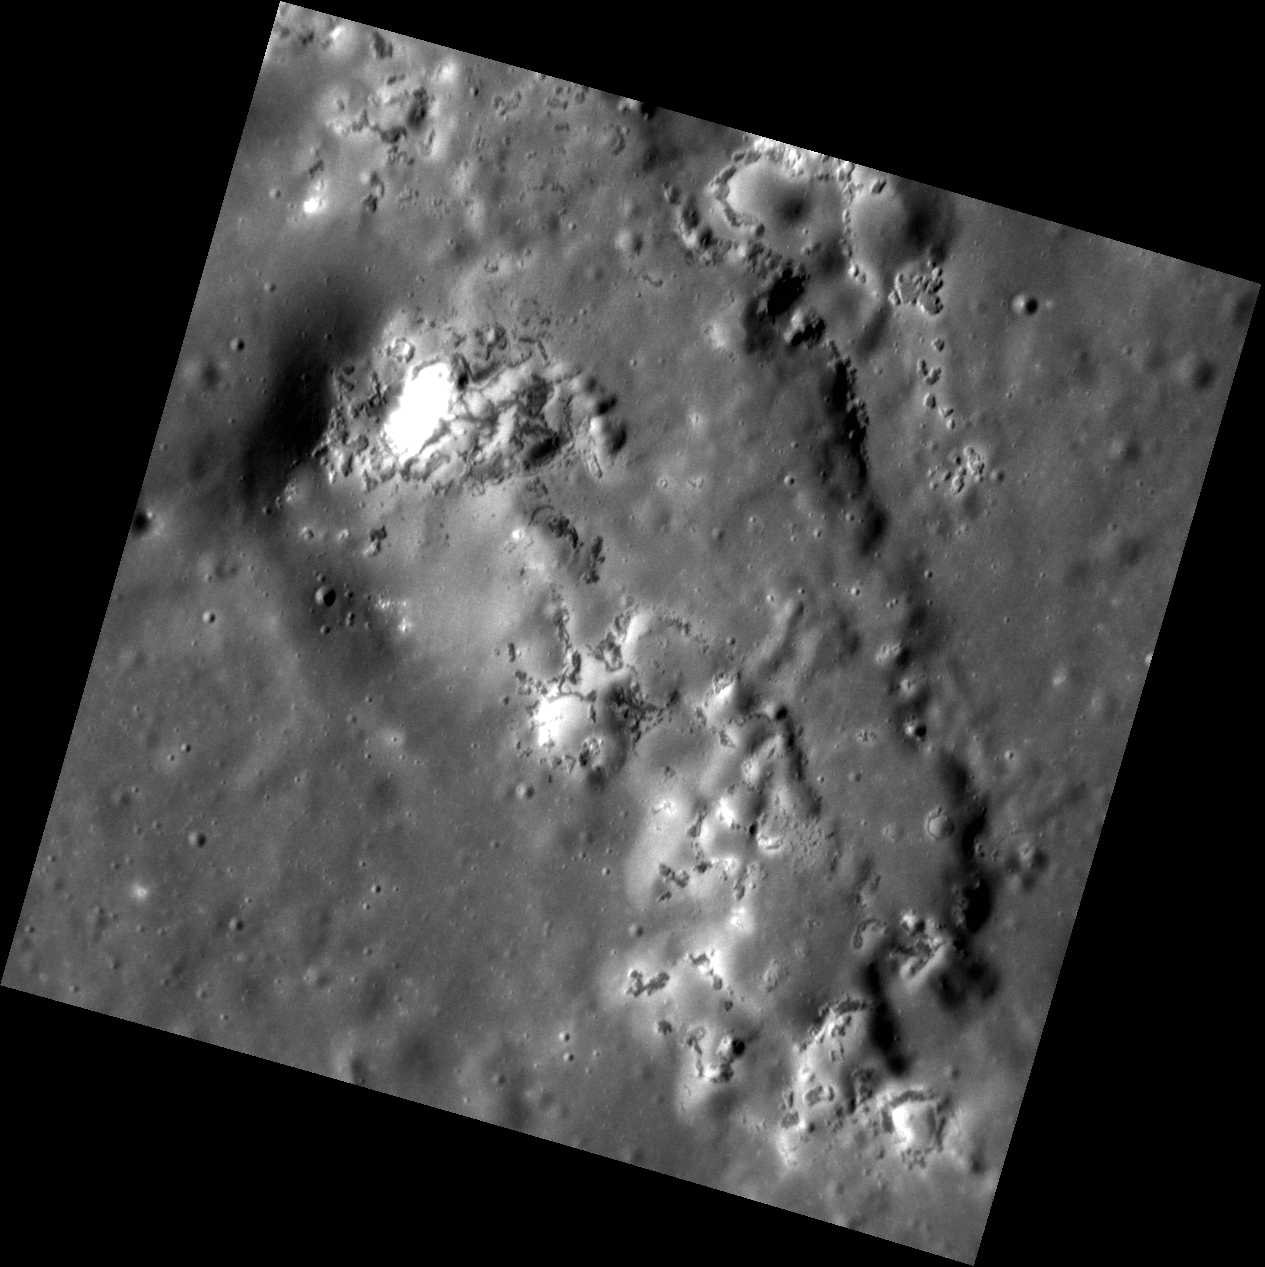

Depressing Peaks

This surface, located around the central peak ring of the crater Praxiteles, exhibits the effects that both hollows and pyroclastic deposits can have on pre-existing features. The peak ring (located to the left of this image) can be thought of as being eroded or depressed from the combination of such features. Pyroclastic deposits disturb surface material through volcanic-like events, and hollows are believed to be caused by the sublimation of volatiles, which release sub-surface material and depress the surface even further.

This image was acquired as a high-resolution targeted observation. Targeted observations are images of a small area on Mercury’s surface at resolutions much higher than the 200-meter/pixel morphology base map. It is not possible to cover all of Mercury’s surface at this high resolution, but typically several areas of high scientific interest are imaged in this mode each week.

Date acquired: September 04, 2011
Image Mission Elapsed Time (MET): 223615476
Image ID: 716372
Instrument: Narrow Angle Camera (NAC) of the Mercury Dual Imaging System (MDIS)
Center Latitude: 27.24°
Center Longitude: 301.0° E
Resolution: 19 meters/pixel
Scale: This image is about 20 km (12 mi.) across.
Incidence Angle: 62.4°
Emission Angle: 0.5°
Phase Angle: 61.8°

The MESSENGER spacecraft is the first ever to orbit the planet Mercury, and the spacecraft’s seven scientific instruments and radio science investigation are unraveling the history and evolution of the Solar System’s innermost planet. MESSENGER acquired over 150,000 images and extensive other data sets. MESSENGER is capable of continuing orbital operations until early 2015.

For information regarding the use of images, see the MESSENGER image use policy.

Credit: NASA/Johns Hopkins University Applied Physics Laboratory/Carnegie Institution of Washington